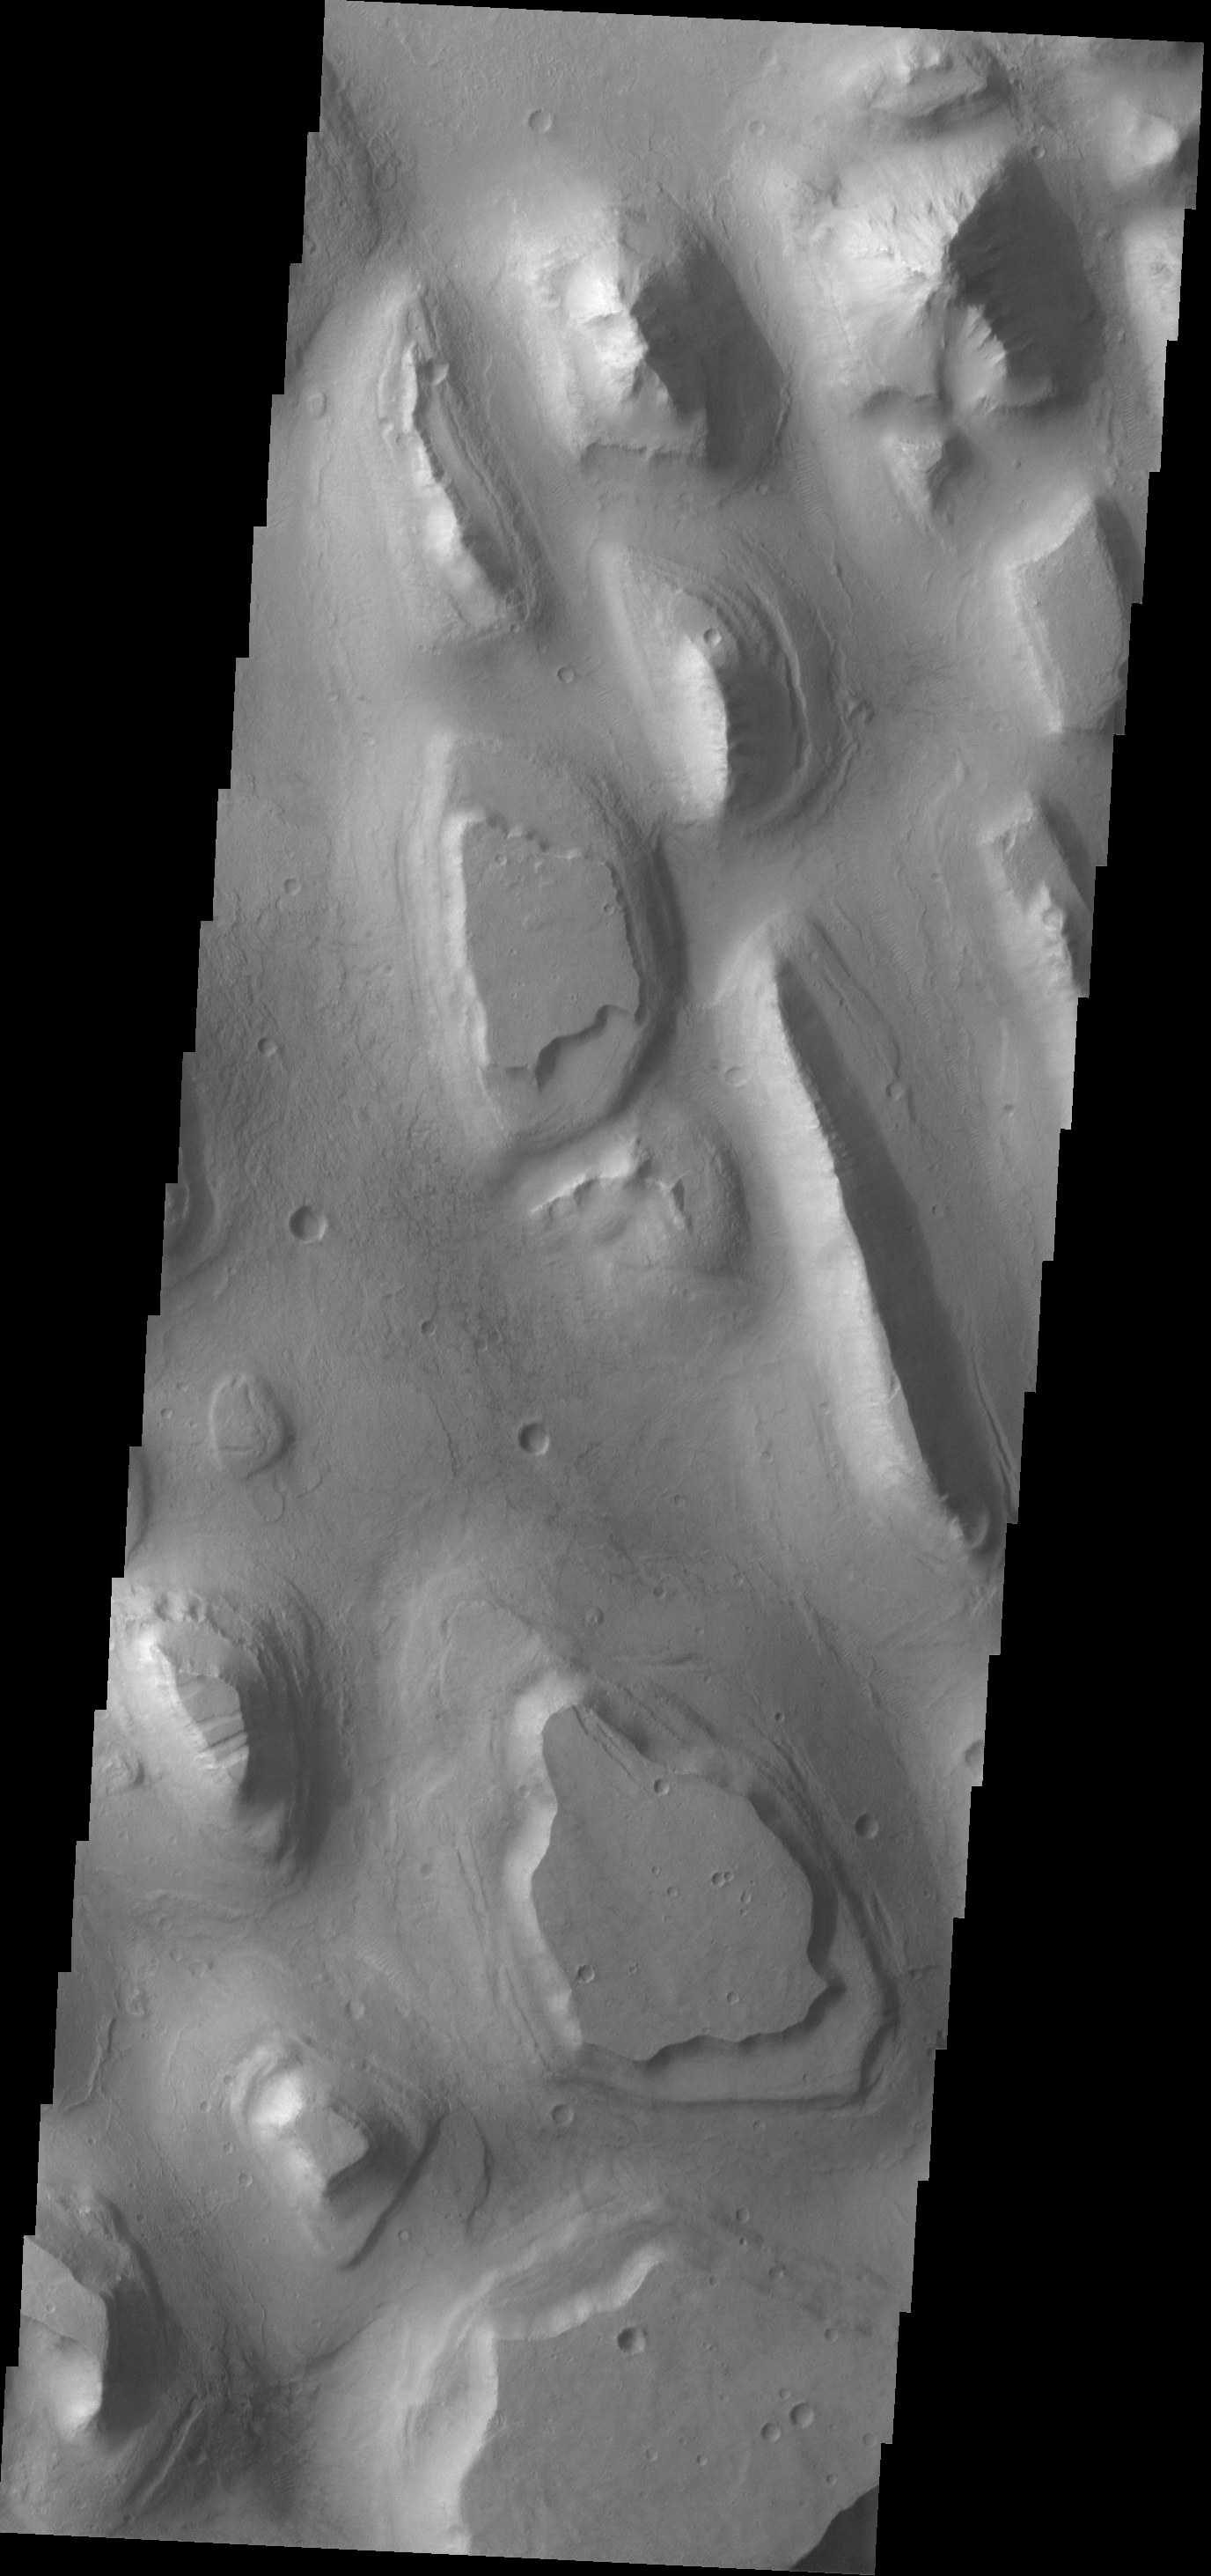

Hydraotes Chaos

The ridges and mesas in this VIS image are part of Hydraotes Chaos.

Credit: NASA/JPL-Caltech/ASU